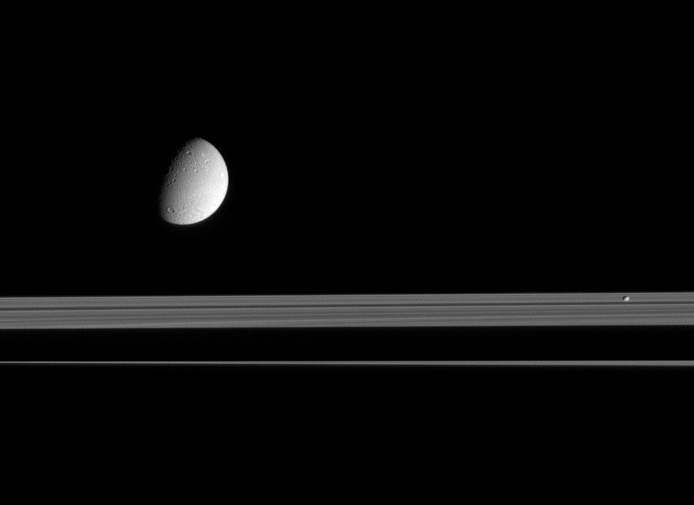

Dione and Pandora

This view looks up toward the sunlit side of Saturn’s rings, as Dione and Pandora trundle by. The moons are on the near side of the rings and the planet’s shadow stretches across the rings in the background.

The diameter of Dione is (700 miles across), while Pandora is 84 kilometers (52 miles) across.

The Cassini spacecraft took this image in visible light with its narrow-angle camera on Sept. 16, 2005, at a distance of approximately 2.4 million kilometers (1.5 million miles) from Saturn. The image scale is 12 kilometers (7 miles) per pixel on Dione.

The Cassini-Huygens mission is a cooperative project of NASA, the European Space Agency and the Italian Space Agency. The Jet Propulsion Laboratory, a division of the California Institute of Technology in Pasadena, manages the mission for NASA’s Science Mission Directorate, Washington, D.C. The Cassini orbiter and its two onboard cameras were designed, developed and assembled at JPL. The imaging operations center is based at the Space Science Institute in Boulder, Colo.

Credit: NASA/JPL/Space Science Institute